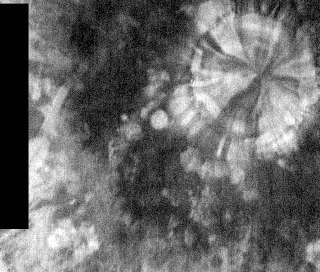

Pinwheel Crater at Night

Released 15 March 2004

The Odyssey spacecraft has completed a full Mars year of observations of the red planet. For the next several weeks the Image of the Day will look back over this first mars year. It will focus on four themes: 1) the poles – with the seasonal changes seen in the retreat and expansion of the caps; 2) craters – with a variety of morphologies relating to impact materials and later alteration, both infilling and exhumation; 3) channels – the clues to liquid surface flow; and 4) volcanic flow features. While some images have helped answer questions about the history of Mars, many have raised new questions that are still being investigated as Odyssey continues collecting data as it orbits Mars.

Infrared images taken during the nighttime exhibit only the thermophysical properties of the surface of Mars. The effect of sun-facing versus non-sun-facing energy dissipates quickly at night. Thermophysical effects dominate as different surfaces cool at different rates through the nighttime hours. Rocks cool slowly, and are therefore relatively bright at night (remember that rocks are dark during the day). Dust and other fine grained materials cool very quickly and are dark in nighttime infrared images.

This nighttime IR image was collected September 28, 2002 during the northern spring season. The “pinwheel” pattern represents alternating warm and cool materials.

Image information: IR instrument. Latitude 60.3, Longitude 271.9 East (88.1 West). 100 meter/pixel resolution.

Note: this THEMIS visual image has not been radiometrically nor geometrically calibrated for this preliminary release. An empirical correction has been performed to remove instrumental effects. A linear shift has been applied in the cross-track and down-track direction to approximate spacecraft and planetary motion. Fully calibrated and geometrically projected images will be released through the Planetary Data System in accordance with Project policies at a later time.

NASA’s Jet Propulsion Laboratory manages the 2001 Mars Odyssey mission for NASA’s Office of Space Science, Washington, D.C. The Thermal Emission Imaging System (THEMIS) was developed by Arizona State University, Tempe, in collaboration with Raytheon Santa Barbara Remote Sensing. The THEMIS investigation is led by Dr. Philip Christensen at Arizona State University. Lockheed Martin Astronautics, Denver, is the prime contractor for the Odyssey project, and developed and built the orbiter. Mission operations are conducted jointly from Lockheed Martin and from JPL, a division of the California Institute of Technology in Pasadena.

Credit: NASA/JPL/Arizona State University